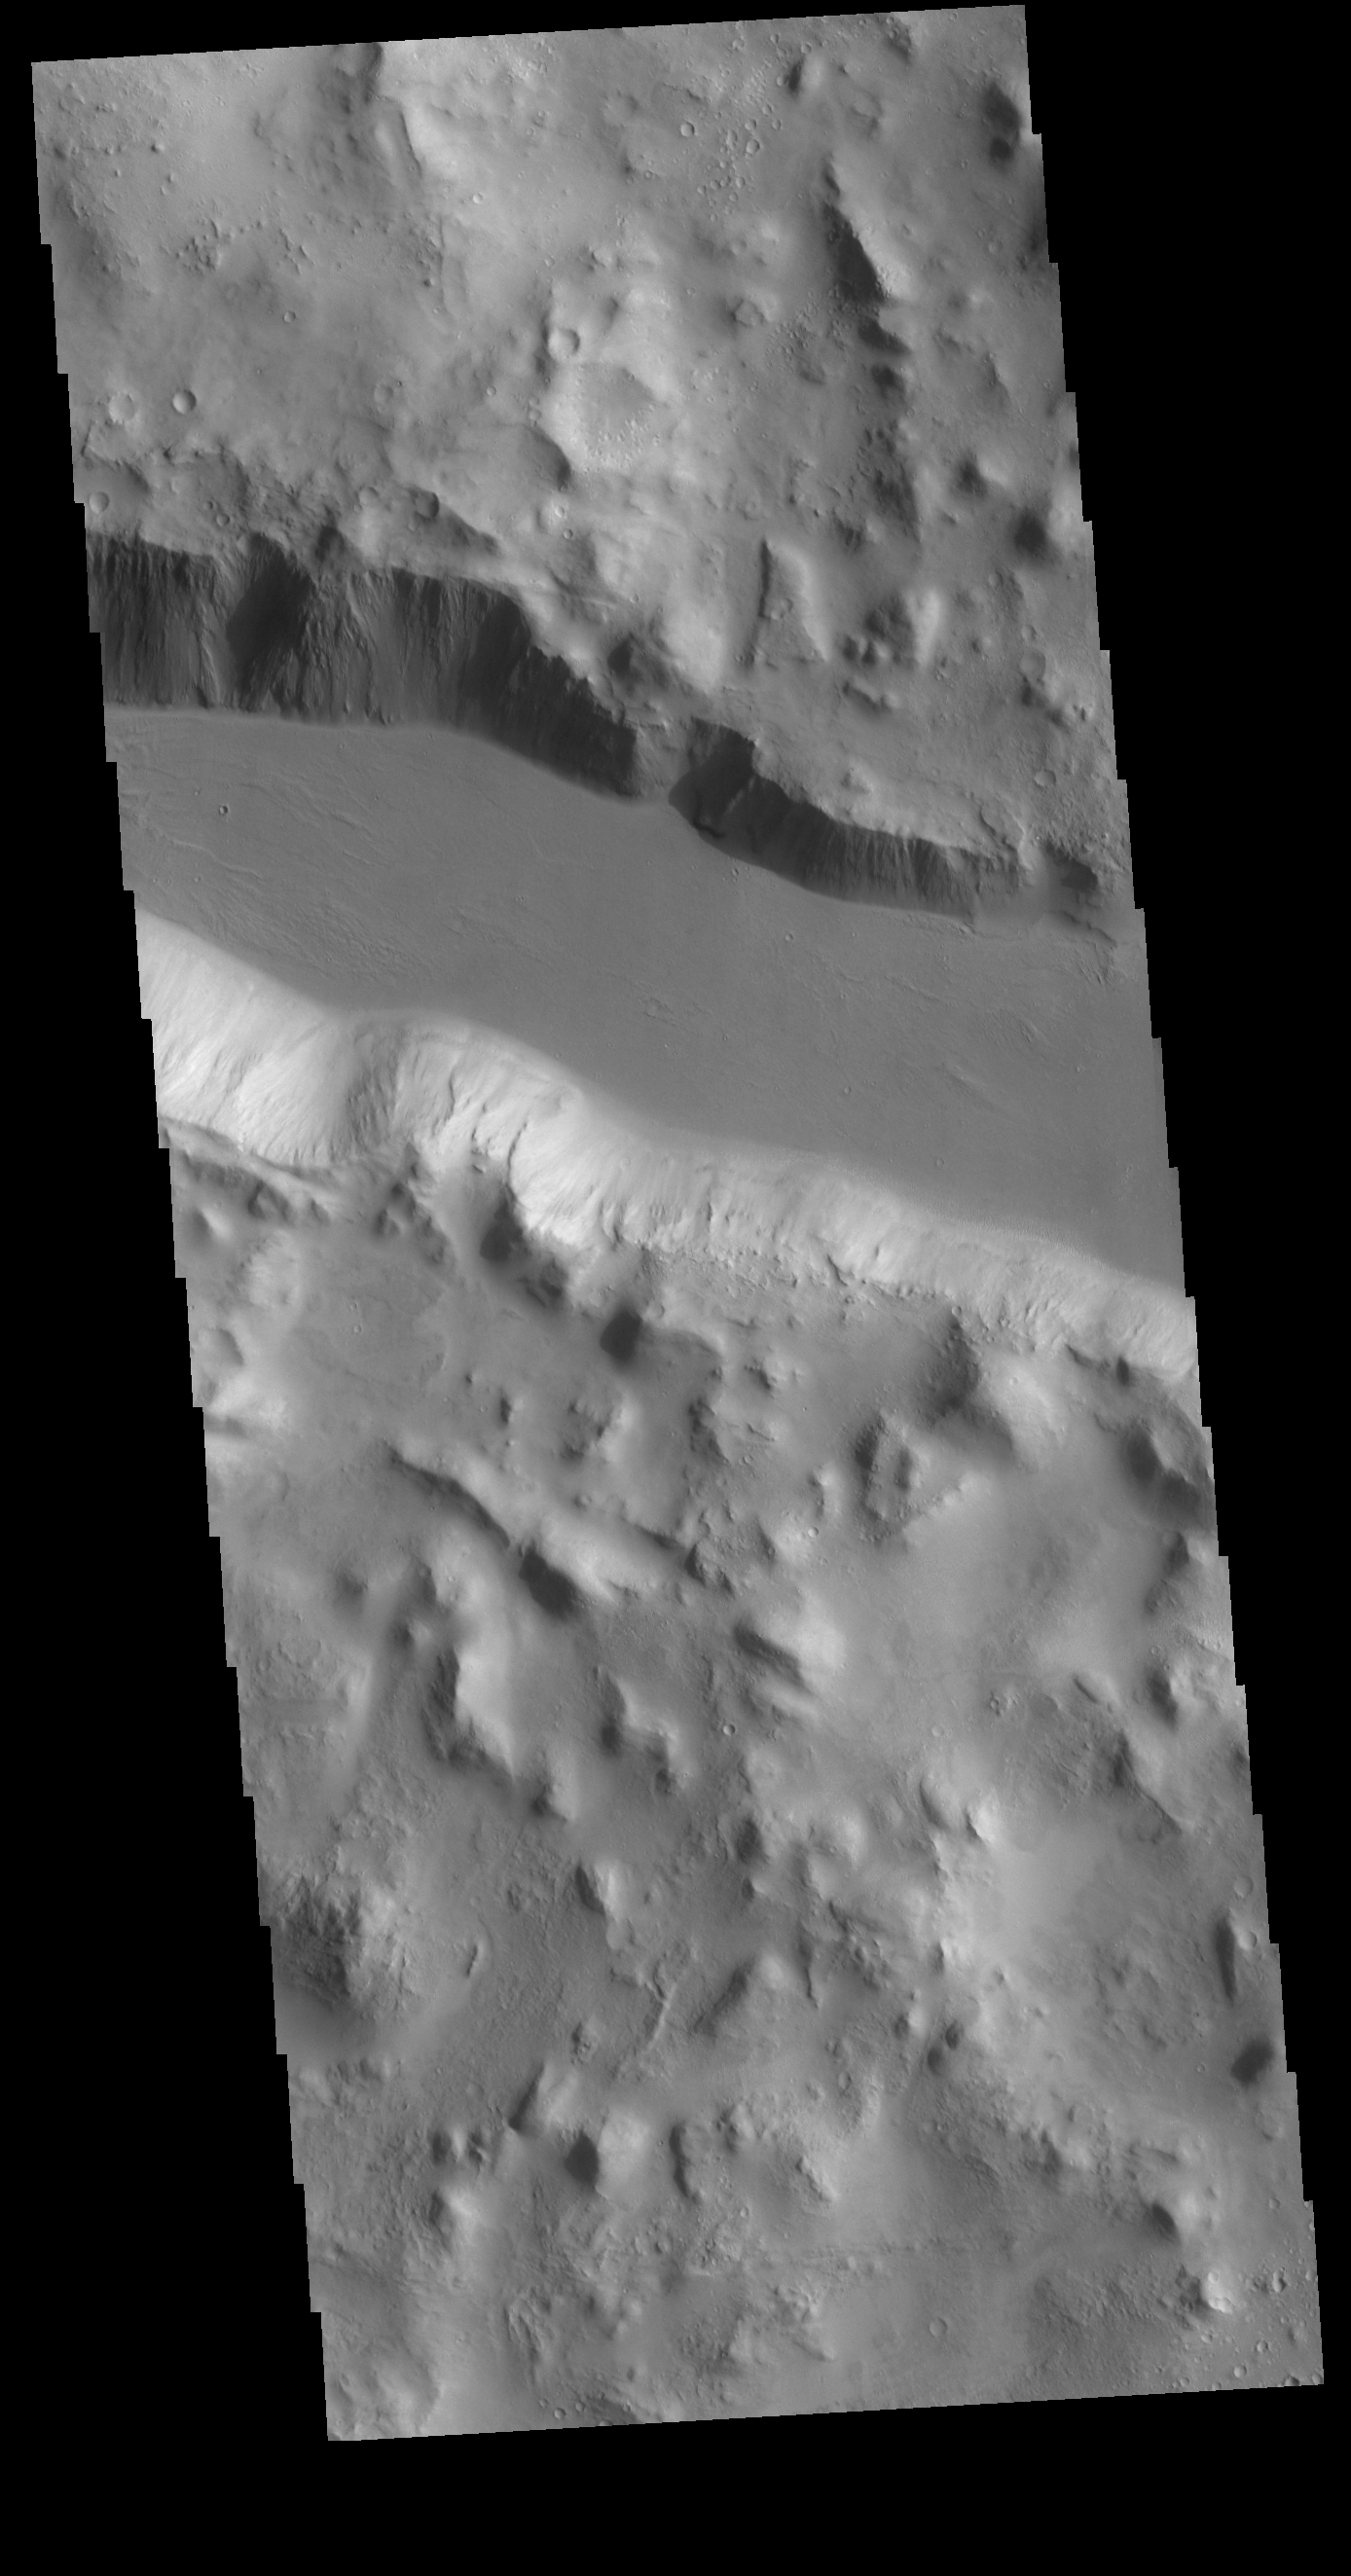

Cerberus Fossae

This VIS image shows one of the linear depressions of Cerberus Fossae. This feature is called a graben and is formed by extensional tectonic forces. As the regional fractures move apart, blocks of material slide down between paired faults.

Credit: NASA/JPL-Caltech/ASU